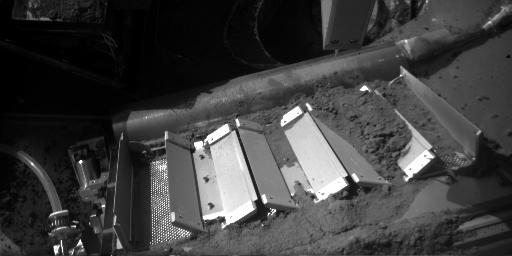

Soil on Phoenix’s TEGA

This image shows soil on the doors of the Thermal and Evolved Gas Analyzer (TEGA) onboard NASA’s Phoenix Mars Lander. The image was taken by the lander’s Robotic Arm Camera on the 131st Martian day, or sol, of the mission (Oct. 7, 2008). This sample delivered to TEGA was named “Rosy Red.”

The Phoenix Mission is led by the University of Arizona, Tucson, on behalf of NASA. Project management of the mission is by NASA’s Jet Propulsion Laboratory, Pasadena, Calif. Spacecraft development is by Lockheed Martin Space Systems, Denver.

Photojournal Note: As planned, the Phoenix lander, which landed May 25, 2008 23:53 UTC, ended communications in November 2008, about six months after landing, when its solar panels ceased operating in the dark Martian winter.

Credit: NASA/JPL-Caltech/University of Arizona/Max Planck Institute